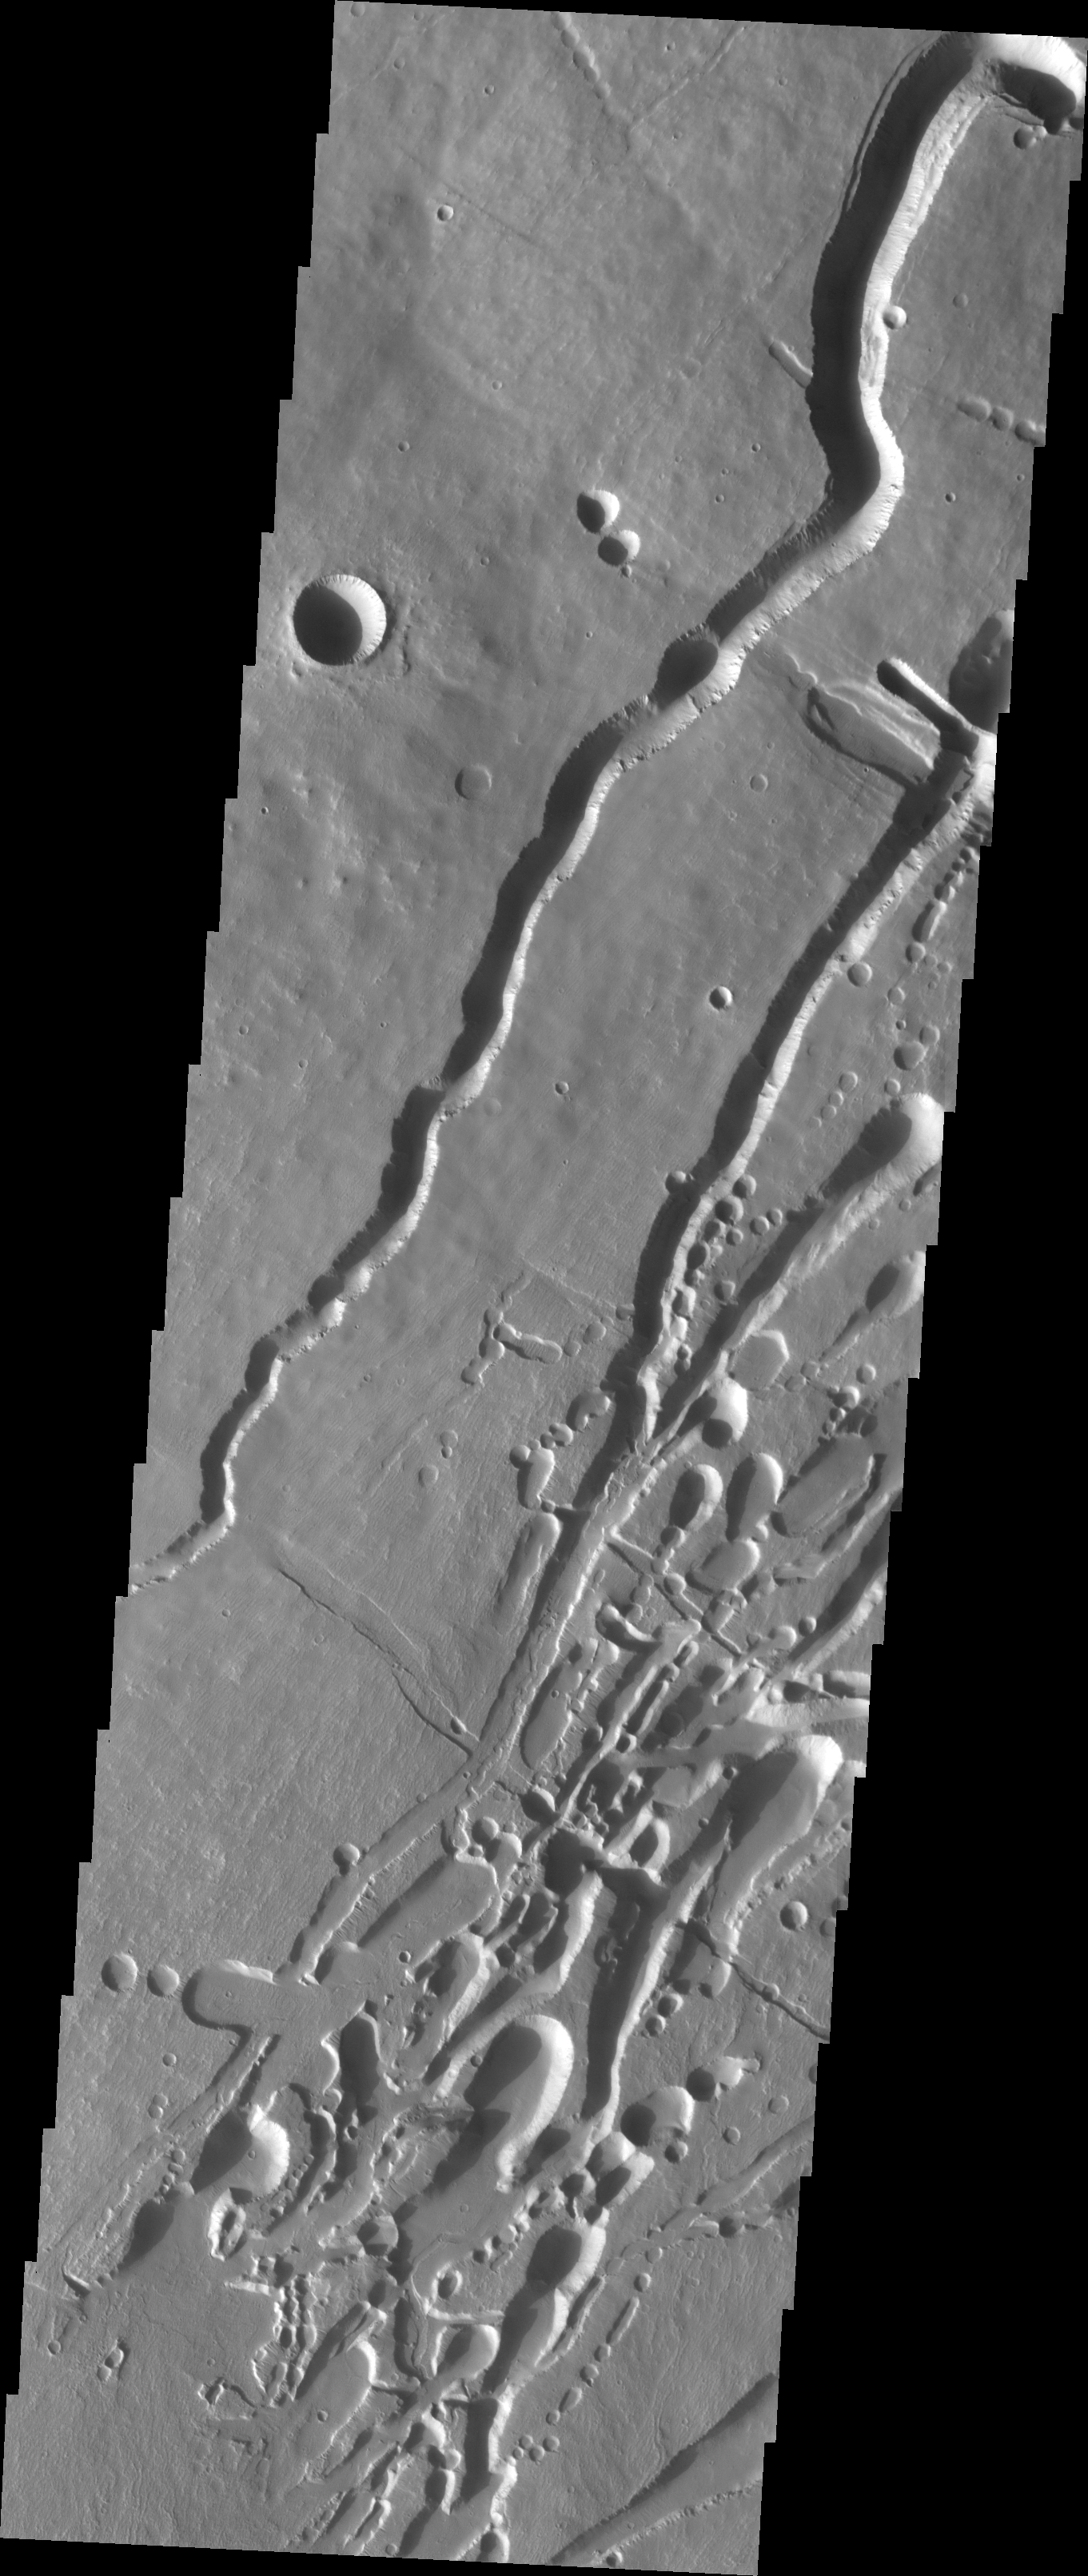

Investigating Mars: Pavonis Mons

This image shows part of the southern flank of Pavonis Mons. The linear and sinuous features mark the locations of lava tubes and graben that occur on both sides of the volcano along a regional trend that passes thru Pavonis Mons, Ascreaus Mons (to the north), and Arsia Mons (to the south). The majority of the features are believed to be lava tubes where the ceiling has collapsed into the free space below. This often happens starting in a circular pit and then expanding along length of the tube until the entire ceiling of material has collapsed into the bottom of the tube.

Pavonis Mons is one of the three aligned Tharsis Volcanoes. The four Tharsis volcanoes are Ascreaus Mons, Pavonis Mons, Arsia Mons, and Olympus Mars. All four are shield type volcanoes. Shield volcanoes are formed by lava flows originating near or at the summit, building up layers upon layers of lava. The Hawaiian islands on Earth are shield volcanoes. The three aligned volcanoes are located along a topographic rise in the Tharsis region. Along this trend there are increased tectonic features and additional lava flows. Pavonis Mons is the smallest of the four volcanoes, rising 14km above the mean Mars surface level with a width of 375km. It has a complex summit caldera, with the smallest caldera deeper than the larger caldera. Like most shield volcanoes the surface has a low profile. In the case of Pavonis Mons the average slope is only 4 degrees.

The Odyssey spacecraft has spent over 15 years in orbit around Mars, circling the planet more than 69000 times. It holds the record for longest working spacecraft at Mars. THEMIS, the IR/VIS camera system, has collected data for the entire mission and provides images covering all seasons and lighting conditions. Over the years many features of interest have received repeated imaging, building up a suite of images covering the entire feature. From the deepest chasma to the tallest volcano, individual dunes inside craters and dune fields that encircle the north pole, channels carved by water and lava, and a variety of other feature, THEMIS has imaged them all. For the next several months the image of the day will focus on the Tharsis volcanoes, the various chasmata of Valles Marineris, and the major dunes fields. We hope you enjoy these images!

Credit: NASA/JPL-Caltech/ASU